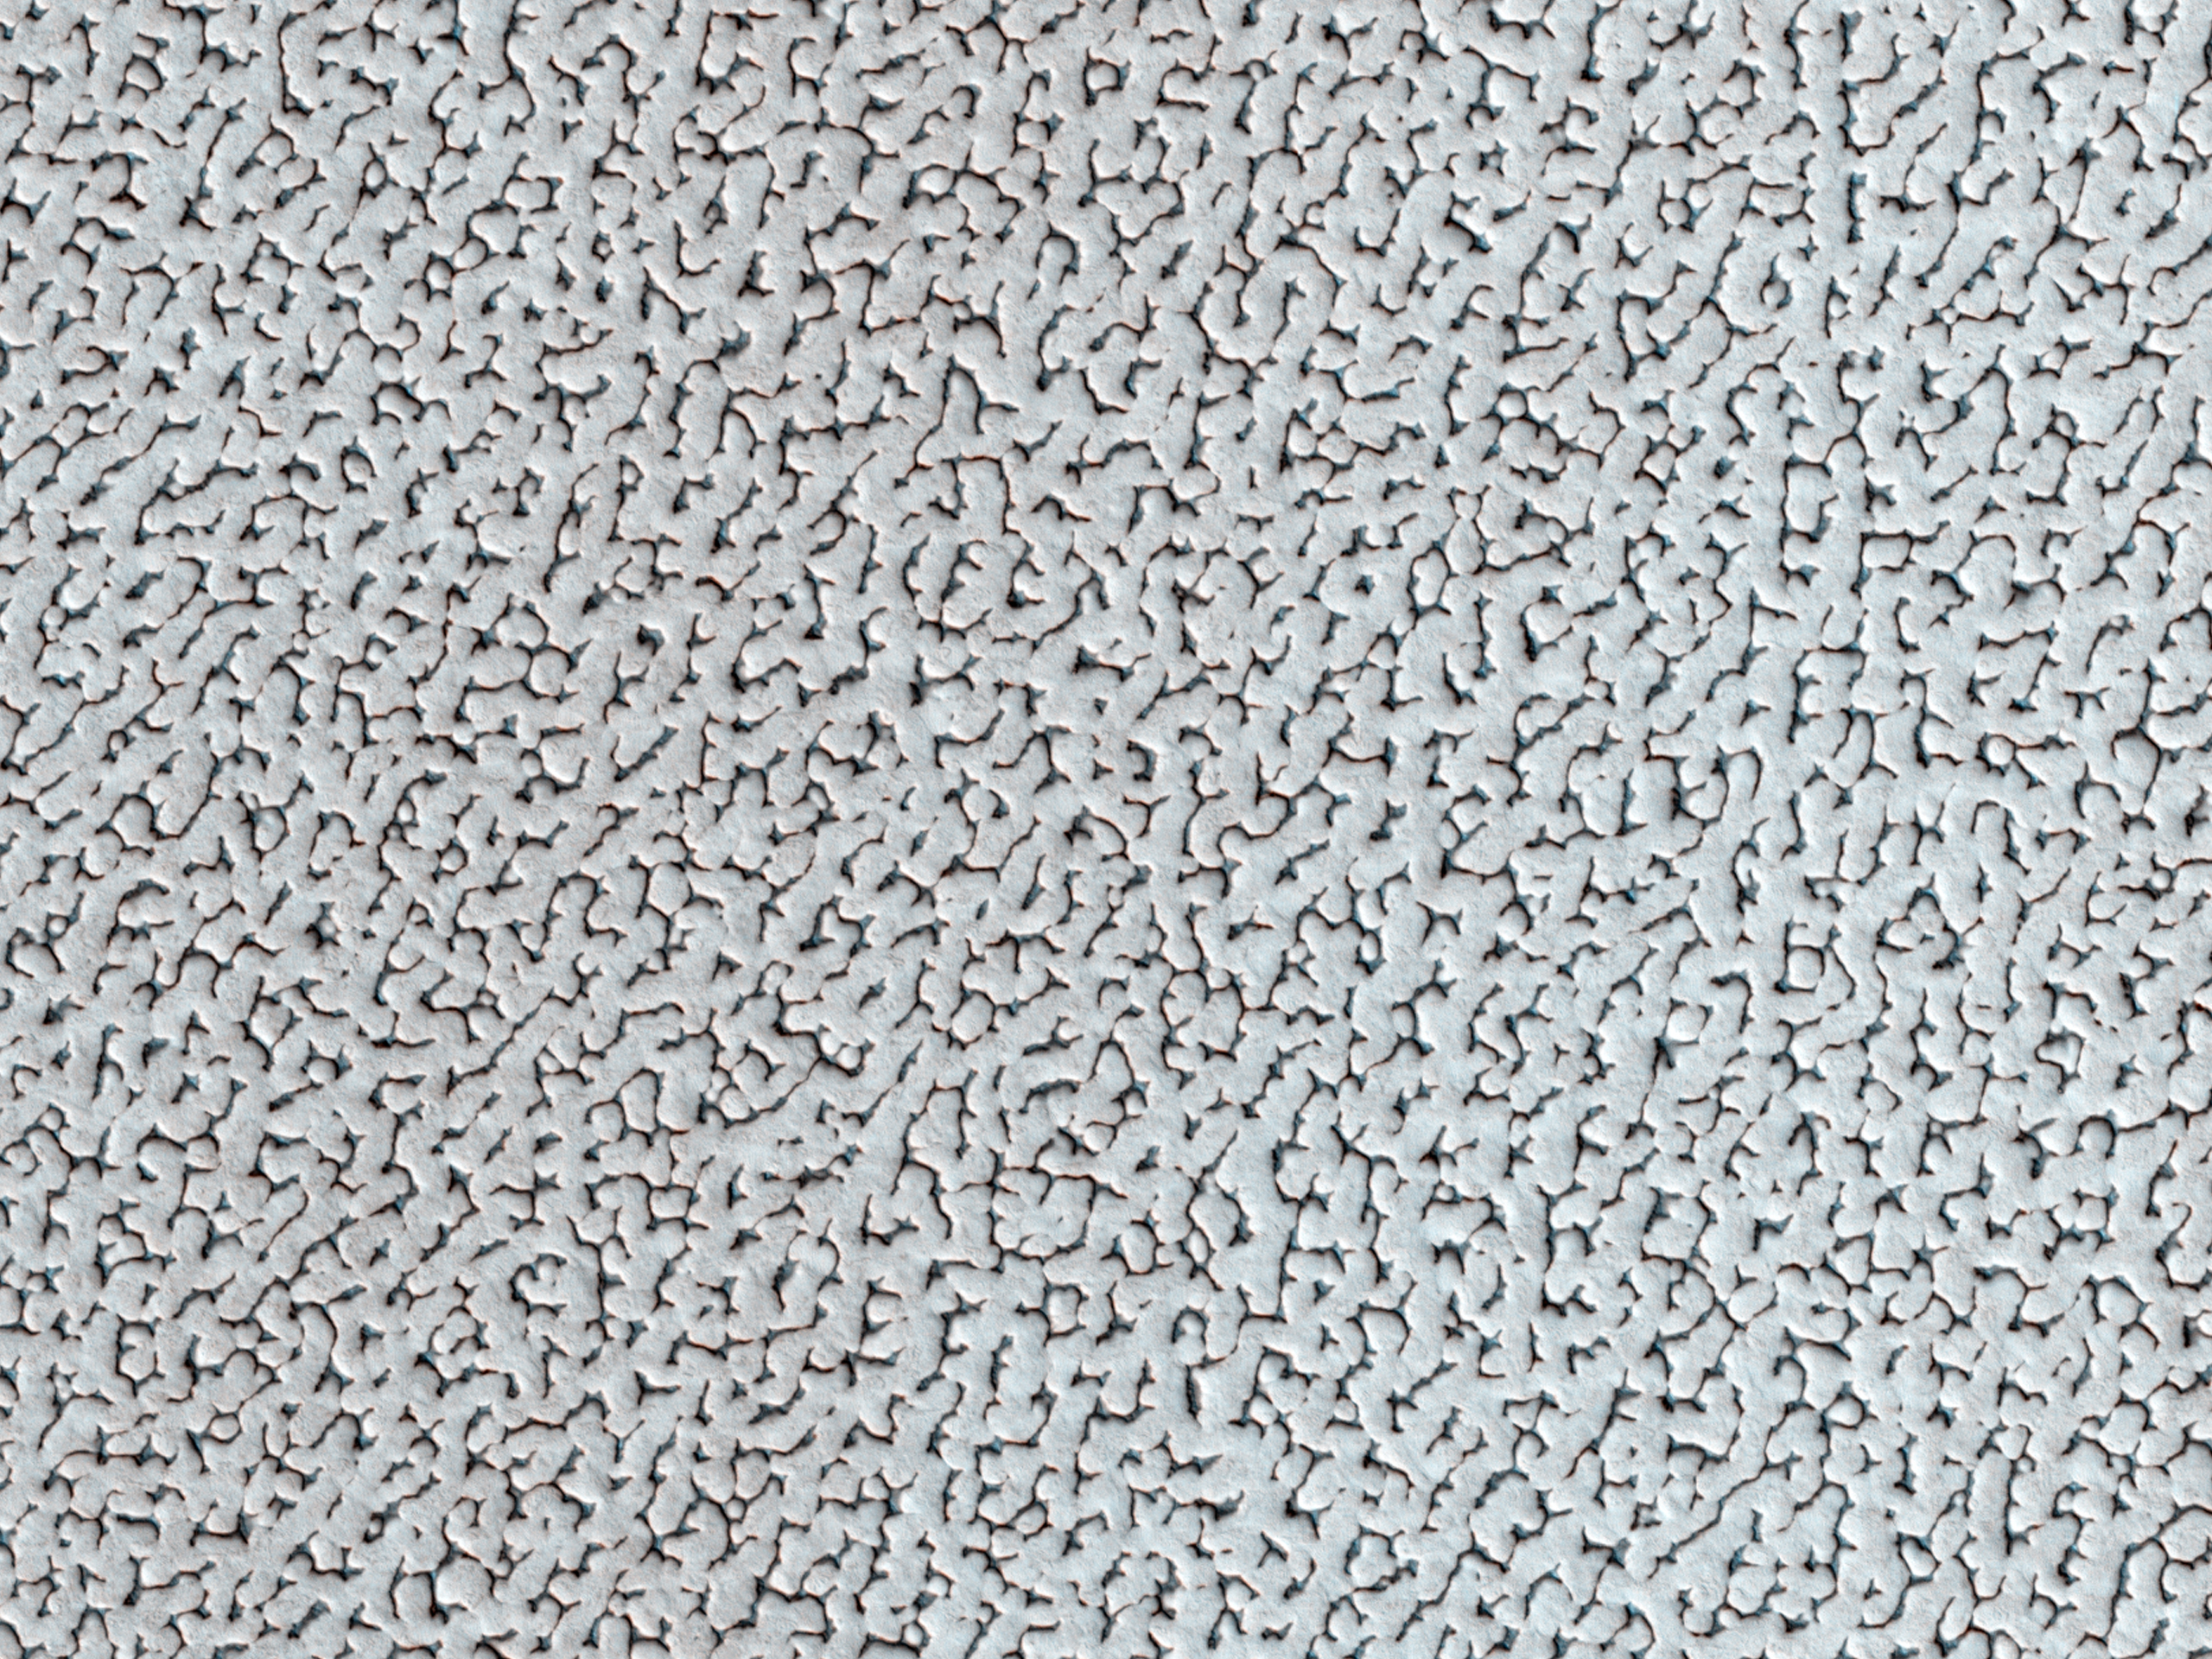

Don’t Get Lost in the North Polar Ice Cap

A bright ice cap of frozen water covers the North Pole of Mars. In the winter, thin coverings of carbon dioxide and water frost covers this area and these frosts finally disappear at the end of the Martian spring season.

In this image, the winter frosts are about to disappear and we can begin to see the surface features of the ice. The ice cap would be a bad place to get lost: it’s one of the smoothest, flattest places on Mars so there are no landmarks visible. The surface features are gently rolling hummocks (or small mounds) and hollows about a meter (3 feet) in height and about 20 meters (60 feet) across. This monotonous landscape continues for hundreds of kilometers in every direction with this same repeating pattern.

Scientists do not know what makes this pattern so uniform over such large distances; we acquire HiRISE images like this one to look for small differences in these icy features from one place to another. Understanding this surface can help us understand the current climate and meteorological conditions at the North Pole of the Red Planet.

HiRISE is one of six instruments on NASA’s Mars Reconnaissance Orbiter. The University of Arizona, Tucson, operates the orbiter’s HiRISE camera, which was built by Ball Aerospace & Technologies Corp., Boulder, Colo. NASA’s Jet Propulsion Laboratory, a division of the California Institute of Technology in Pasadena, manages the Mars Reconnaissance Orbiter Project for the NASA Science Mission Directorate, Washington.

Credit: NASA/JPL-Caltech/Univ. of Arizona